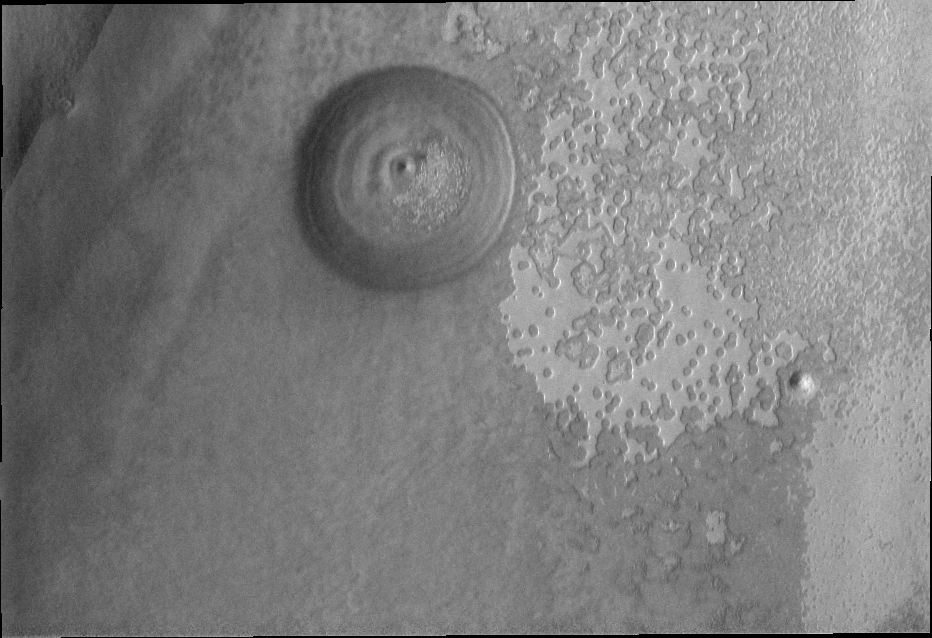

Southern Spring

The sun has risen over the south pole of Mars as southern spring gets underway. The surface of the polar cap and its surroundings will undergo extensive change as frost and ice sublimate in the sun.

Image information: VIS instrument. Latitude -86.8N, Longitude 248.3E. 17 meter/pixel resolution.

Please see the THEMIS Data Citation Note for details on crediting THEMIS images.

Note: this THEMIS visual image has not been radiometrically nor geometrically calibrated for this preliminary release. An empirical correction has been performed to remove instrumental effects. A linear shift has been applied in the cross-track and down-track direction to approximate spacecraft and planetary motion. Fully calibrated and geometrically projected images will be released through the Planetary Data System in accordance with Project policies at a later time.

NASA’s Jet Propulsion Laboratory manages the 2001 Mars Odyssey mission for NASA’s Office of Space Science, Washington, D.C. The Thermal Emission Imaging System (THEMIS) was developed by Arizona State University, Tempe, in collaboration with Raytheon Santa Barbara Remote Sensing. The THEMIS investigation is led by Dr. Philip Christensen at Arizona State University. Lockheed Martin Astronautics, Denver, is the prime contractor for the Odyssey project, and developed and built the orbiter. Mission operations are conducted jointly from Lockheed Martin and from JPL, a division of the California Institute of Technology in Pasadena.

Credit: NASA/JPL/ASU